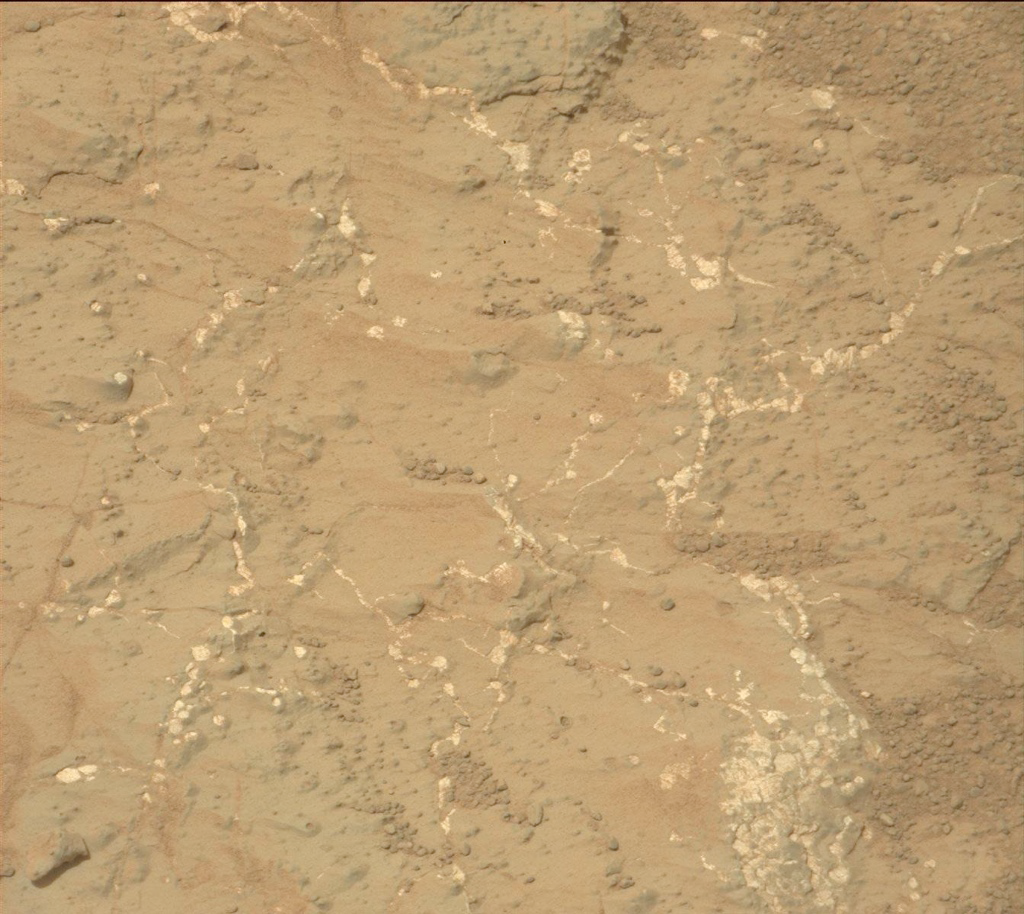

Veins and Nodules at ‘Knorr’ Target in ‘Yellowknife Bay’ of Gale Crater

Light-toned nodules and veins are visible in this image from NASA’s Mars rover Curiosity of a patch of sedimentary rock called “Knorr.” The target is in the “Yellowknife Bay” area of Gale Crater, close to where Curiosity found evidence of an ancient environment favorable for microbial life. The rover’s Mast Camera (Mastcam) recorded this raw image during the 133rd Martian day, or sol, of Curiosity’s work on Mars (Dec. 20, 2012). The width of the area shown in the image is about 10 inches (25 centimeters).

Curiosity’s Mastcam was built and is operated by Malin Space Science Systems, San Diego.

NASA’s Jet Propulsion Laboratory, Pasadena, Calif., manages the Mars Science Laboratory Project and the mission’s Curiosity rover for NASA’s Science Mission Directorate in Washington. The rover was designed and assembled at JPL, a division of the California Institute of Technology in Pasadena.

Credit: NASA/JPL-Caltech/MSSS